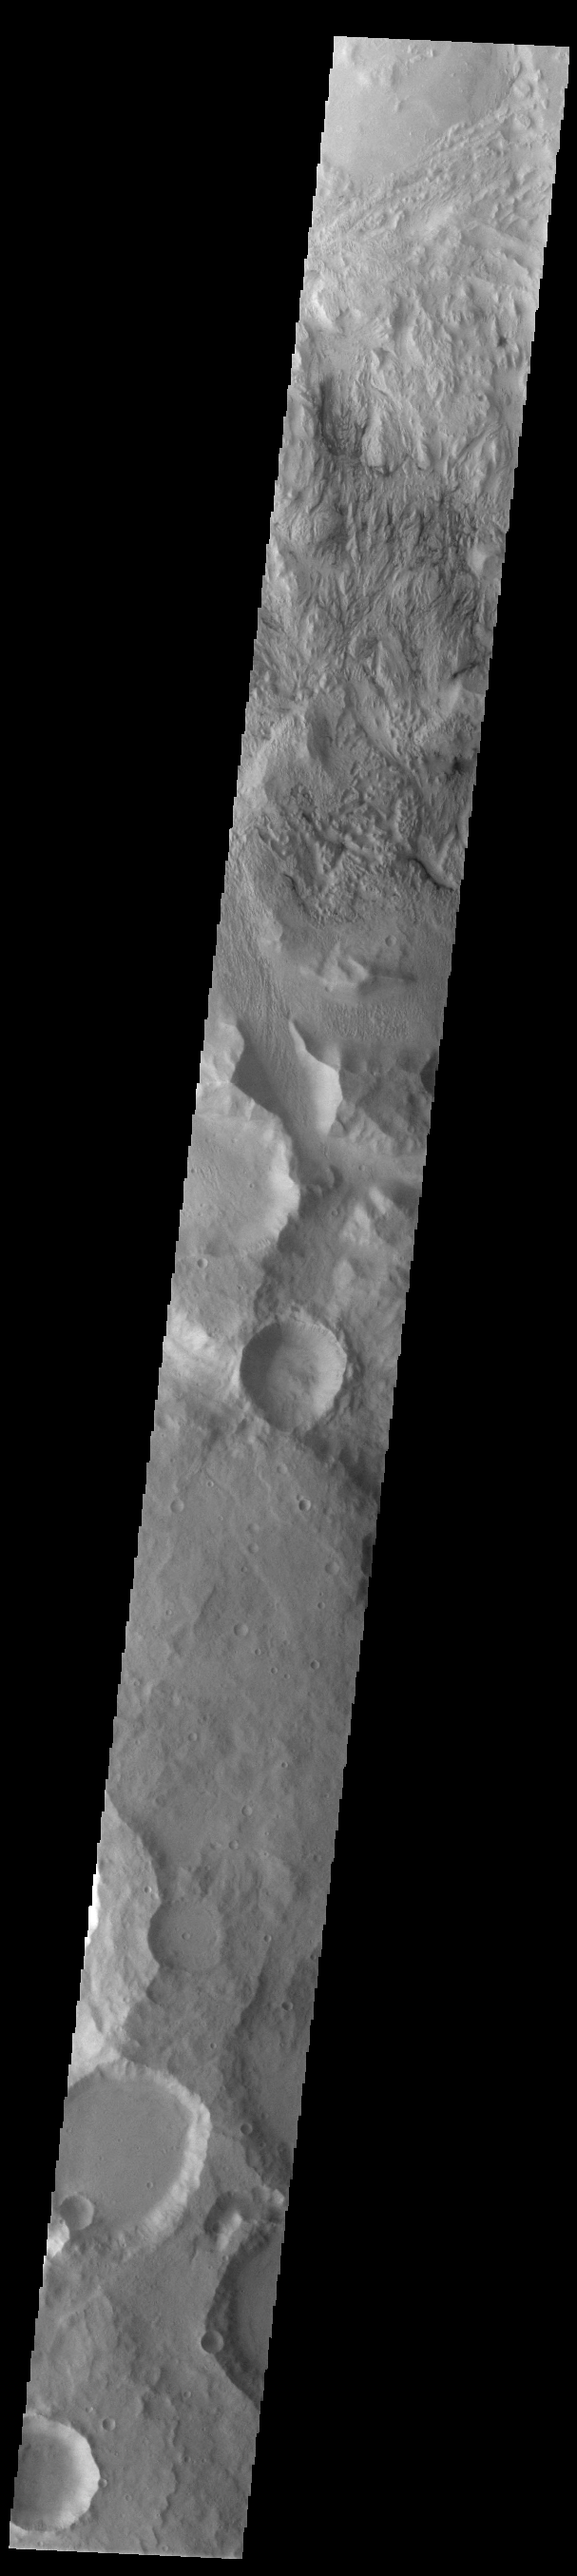

Wind Erosion

At the top of this VIS image is an area eroded by the wind. This region of the Martian surface is highly dissected by wind action. The surface materials are poorly cemented and easily eroded. It has been suggested that the surface is comprised of volcanic ash deposits, sourced from the Tharsis and Apollinaris volcanoes.

Credit: NASA/JPL-Caltech/ASU